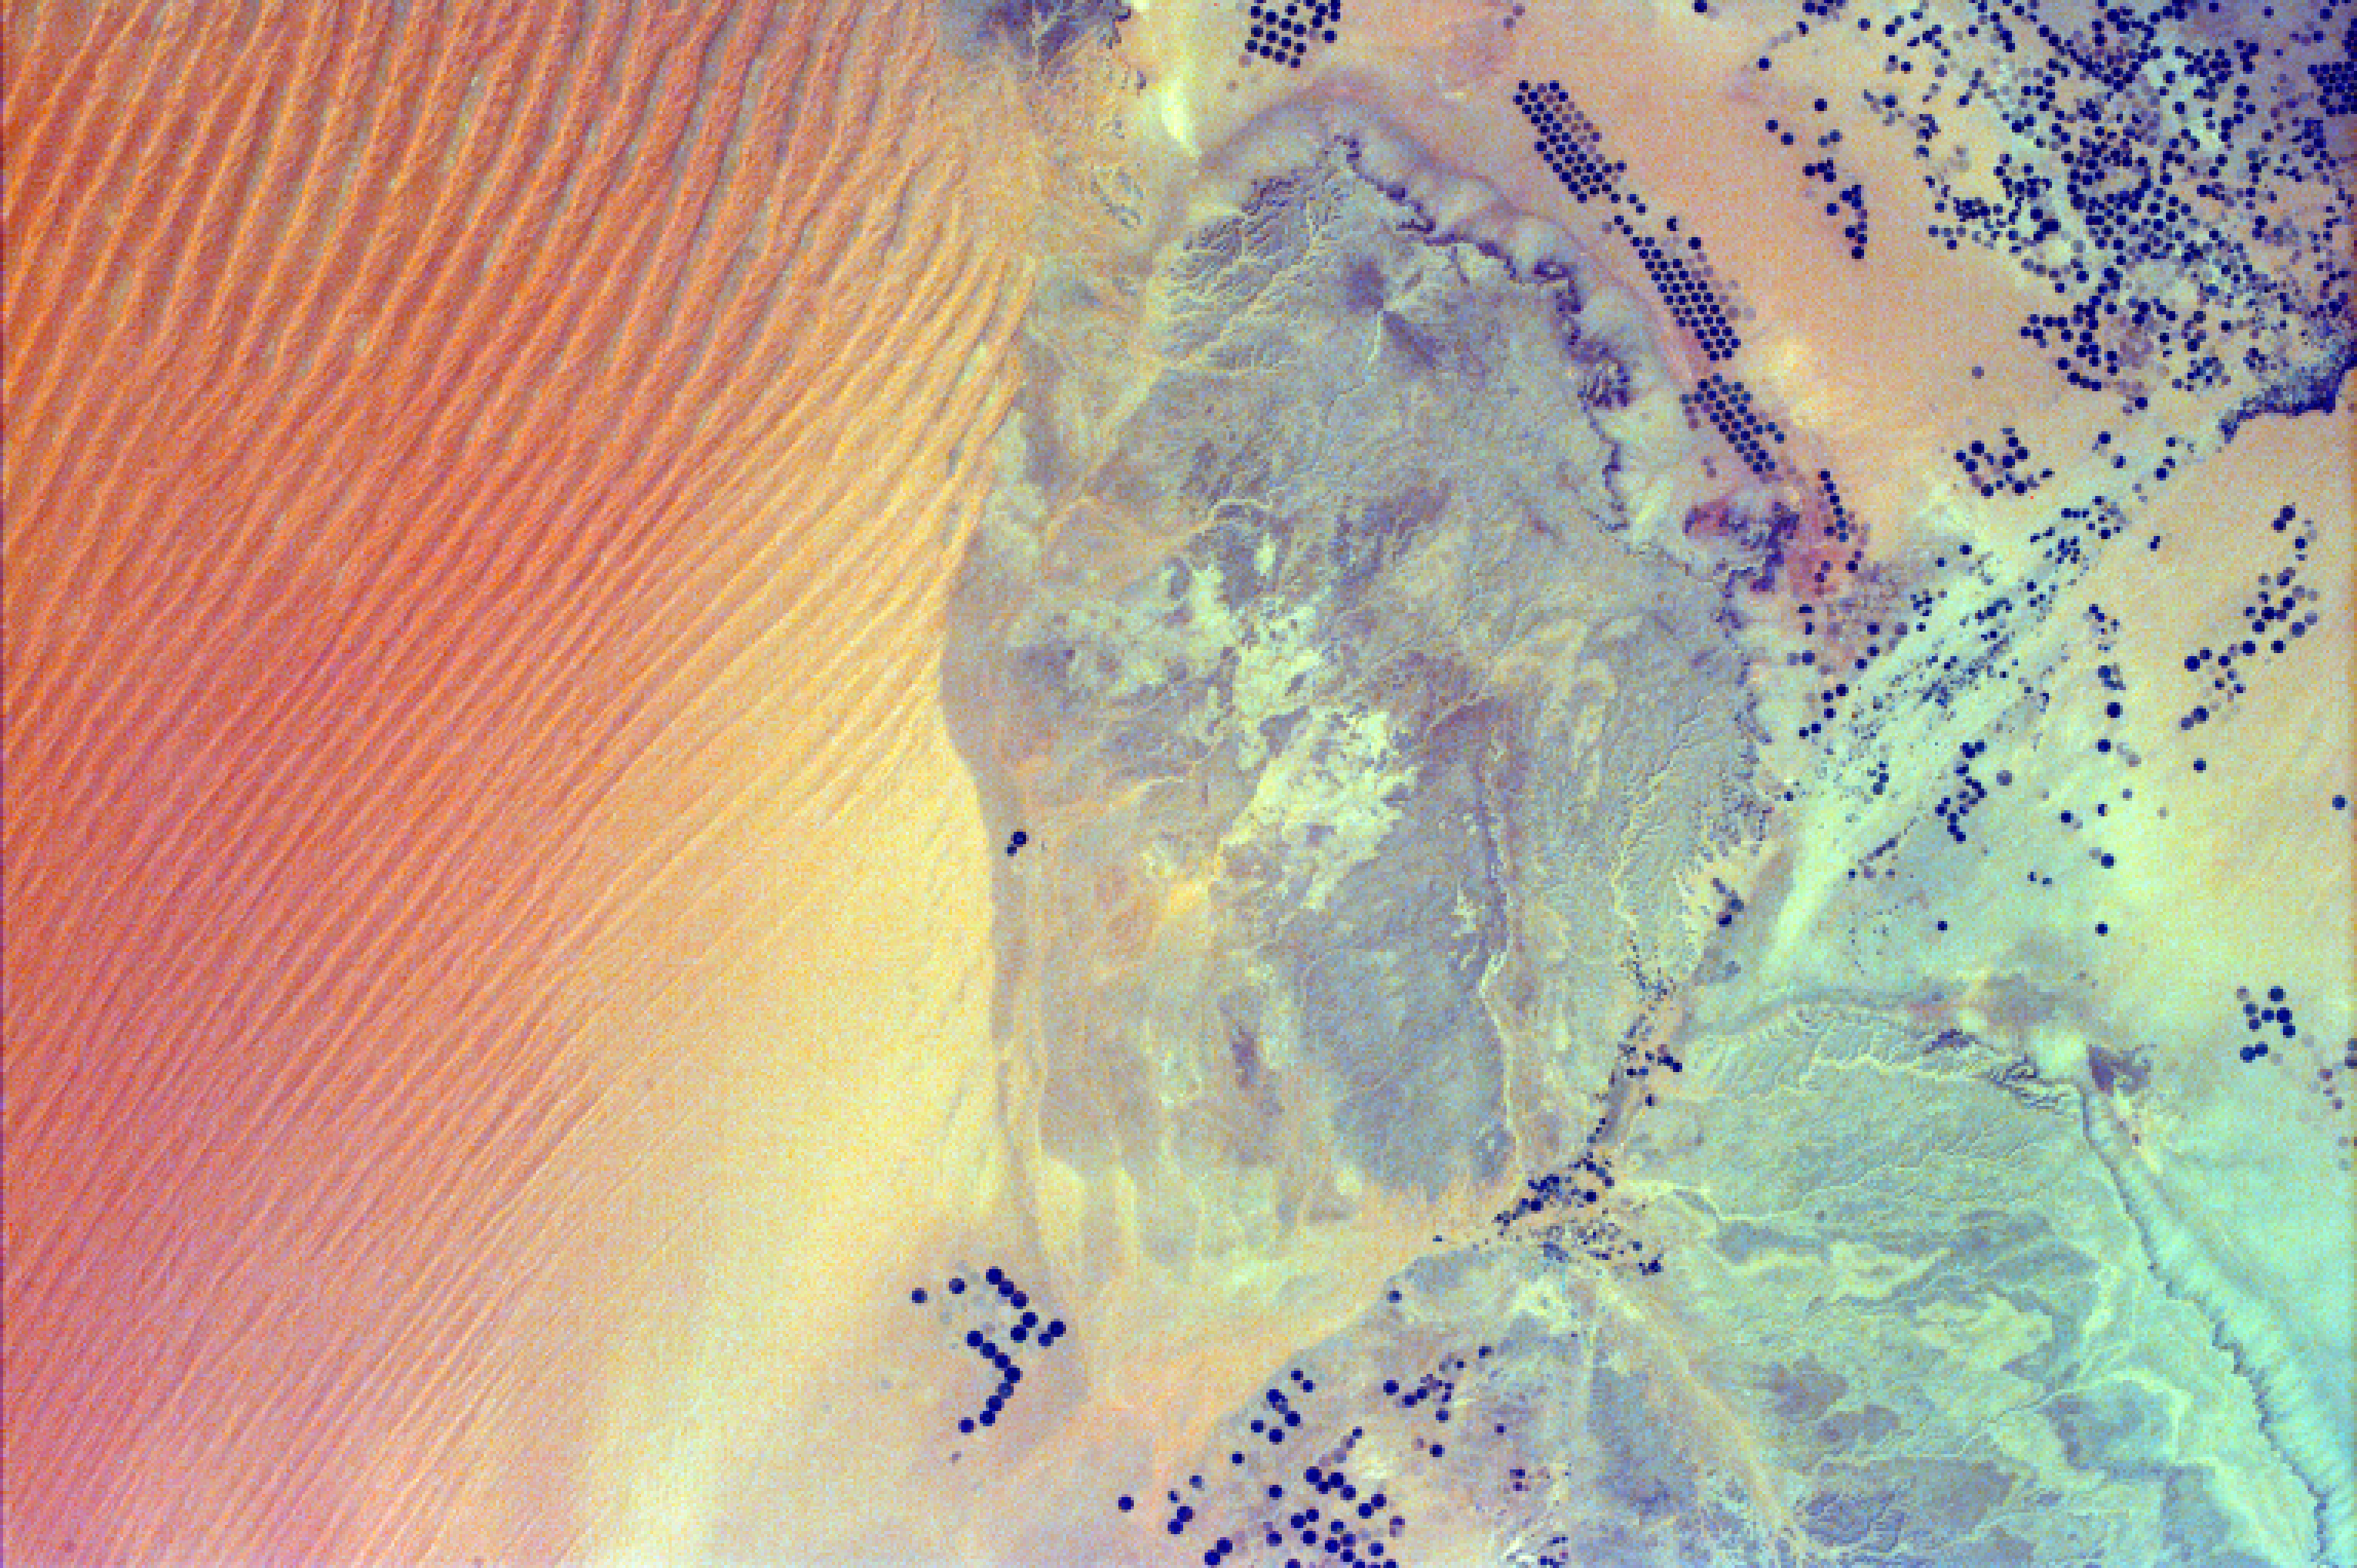

Sand Dunes and Center-Pivot Irrigation in Saudi Arabia

This image shows pivot irrigation near the city of As Sulayyil (Sulayel), Saudi Arabia. The edge of the Rub’ al-Khali or Empty Quarter is visible in the southeast.

Modern drilling, pumping, and distribution systems have permitted many arid and semiarid regions of the world to become productive farmlands. The circular features that dot the desert landscape are created by pivoting sprinklers, a method of irrigation whereby water from a central well is spread by a sprinkler pivoting around that well. Center-pivot irrigation is most often used in arid and semiarid regions of the world. The diameter of these circular fields can vary from several hundred feet to over a mile. Dark circles represent fields where crops are presently grown; faint circles outline field patterns where no crops are being grown. Some fields have been taken out of production to lie fallow, some have been harvested or planted with a new crop, and some have been taken out of production indefinitely. The water is being extracted from subsurface reserves that infiltrated deep aquifers during geological periods when the climate was much wetter than at present. Center-pivot irrigation is not unique to Saudi Arabia, and there is danger in that there is a finite supply of “fossil” water for irrigation use.

The Rub’ al-Khali is a vast desert in the southern Arabian Peninsula, covering about 250,000 square miles in a structural basin lying mainly in southeastern Saudi Arabia, with lesser portions in Yemen, Oman, and the United Arab Emirates. It is the largest area of continuous sand in the world. It occupies more than one-quarter of Saudi Arabia. The topography is varied. In the west the elevation is as high as 2,000 feet and the sand is fine and soft, while in the east the elevation drops to 600 feet with sand dunes, salt flats, and sand sheets. One of the driest regions in the world, it is virtually uninhabited and largely unexplored.

Photojournal note:
EarthKAM was formerly known as KidSat.

Credit: NASA/JPL/UCSD/JSC